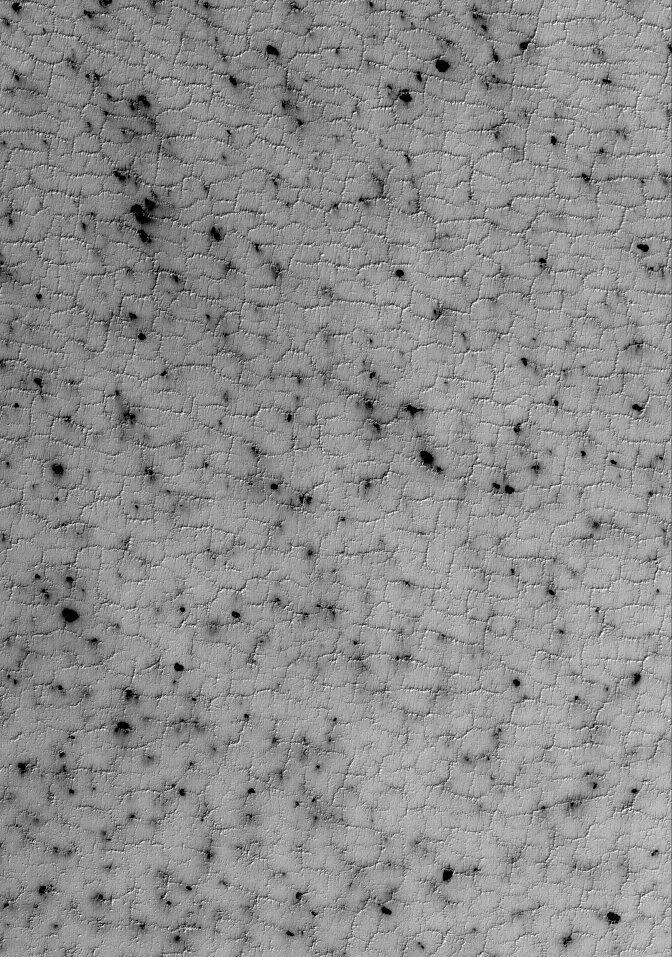

Defrosting Spots

3 October 2005
This Mars Global Surveyor (MGS) Mars Orbiter Camera (MOC) image shows dark, defrosting spots formed on a polygon-cracked plain in the south polar region of Mars. The surface was covered with carbon dioxide frost during the previous winter. In spring, the material begins to sublime away, creating a pattern of dark spots that sometimes have wind streaks emanating from them, as wind carries away or erodes the frost.

Location near: 87.2°S, 28.4°W
Image width: width: ~3 km (~1.9 mi)
Illumination from: upper left
Season: Southern Spring

Credit: NASA/JPL/Malin Space Science Systems